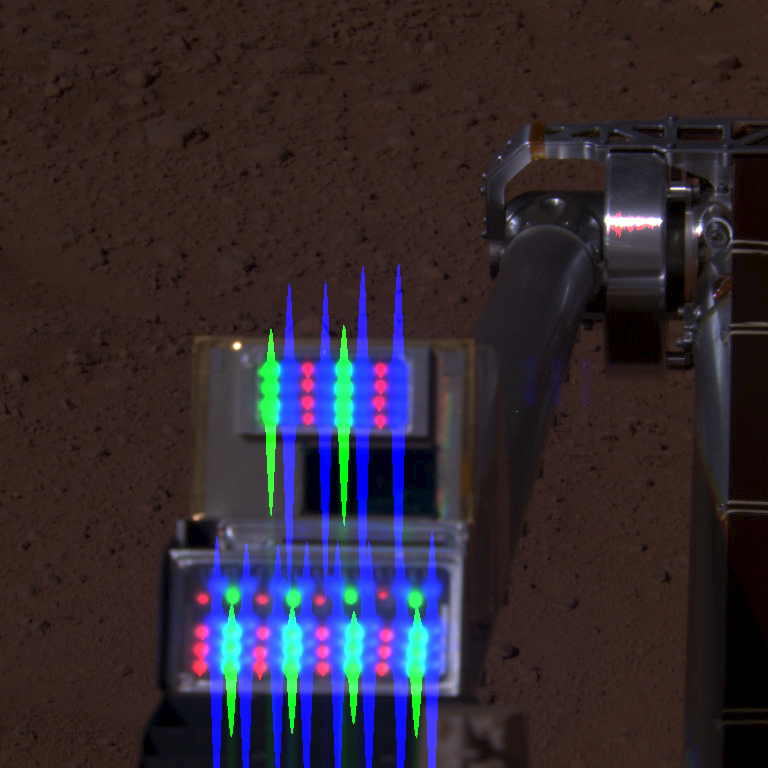

Robotic Arm Camera on Mars with Lights On

This image is a composite view of NASA’s Phoenix Mars Lander’s Robotic Arm Camera (RAC) with its lights on, as seen by the lander’s Surface Stereo Imager (SSI). This image combines images taken on the afternoon of Phoenix’s 116th Martian day, or sol (September 22, 2008). The RAC is about 8 centimeters (3 inches) tall.

The SSI took images of the RAC to test both the light-emitting diodes (LEDs) and cover function. Individual images were taken in three SSI filters that correspond to the red, green, and blue LEDs one at a time. When combined, it appears that all three sets of LEDs are on at the same time. This composite image is not true color. The streaks of color extending from the LEDs are an artifact from saturated exposure.

The Phoenix Mission is led by the University of Arizona, Tucson, on behalf of NASA. Project management of the mission is by NASA’s Jet Propulsion Laboratory, Pasadena, Calif. Spacecraft development is by Lockheed Martin Space Systems, Denver.

Photojournal Note: As planned, the Phoenix lander, which landed May 25, 2008 23:53 UTC, ended communications in November 2008, about six months after landing, when its solar panels ceased operating in the dark Martian winter.

Credit: NASA/JPL-Caltech/University of Arizona/Texas A&M University